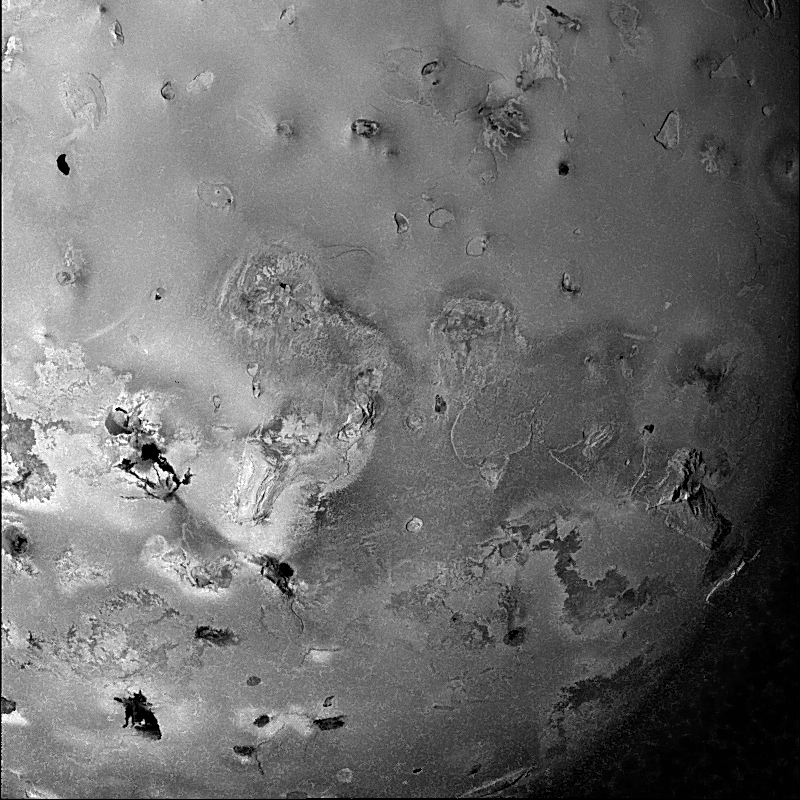

Geologic Landforms on Io

Shown here is one of the highest-resolution images of Io (Latitude: -60 to +20 degrees, Longitude: 150 to 230 degrees) acquired by the Galileo spacecraft, revealing a great variety of landforms. There are rugged mountains several miles high, layered materials forming plateaus, and many irregular depressions called volcanic calderas. Similar landforms were seen near Io’s south pole by the Voyager spacecraft, but Galileo has revealed that such landforms are ubiquitous. Several of the dark, flow-like features correspond to hot spots, and may be active lava flows. There are no landforms resembling impact craters, as the volcanism covers the surface with new deposits much more rapidly than the flux of comets and asteroids can create large impact craters.

North is to the top of the picture and the sun illuminates the surface from the left. The image covers an area 2000 kilometers wide and the smallest features that can be discerned are 2.5 kilometers in size. This image was taken on November 6th, 1996, at a range of 245,719 kilometers by the Solid State Imaging (CCD) system on the Galileo Spacecraft.

Launched in October 1989, Galileo entered orbit around Jupiter on December 7, 1995. The spacecraft’s mission is to conduct detailed studies of the giant planet, its largest moons and the Jovian magnetic environment. The Jet Propulsion Laboratory, Pasadena, CA manages the mission for NASA’s Office of Space Science, Washington, DC.

Credit: NASA/JPL/University of Arizona